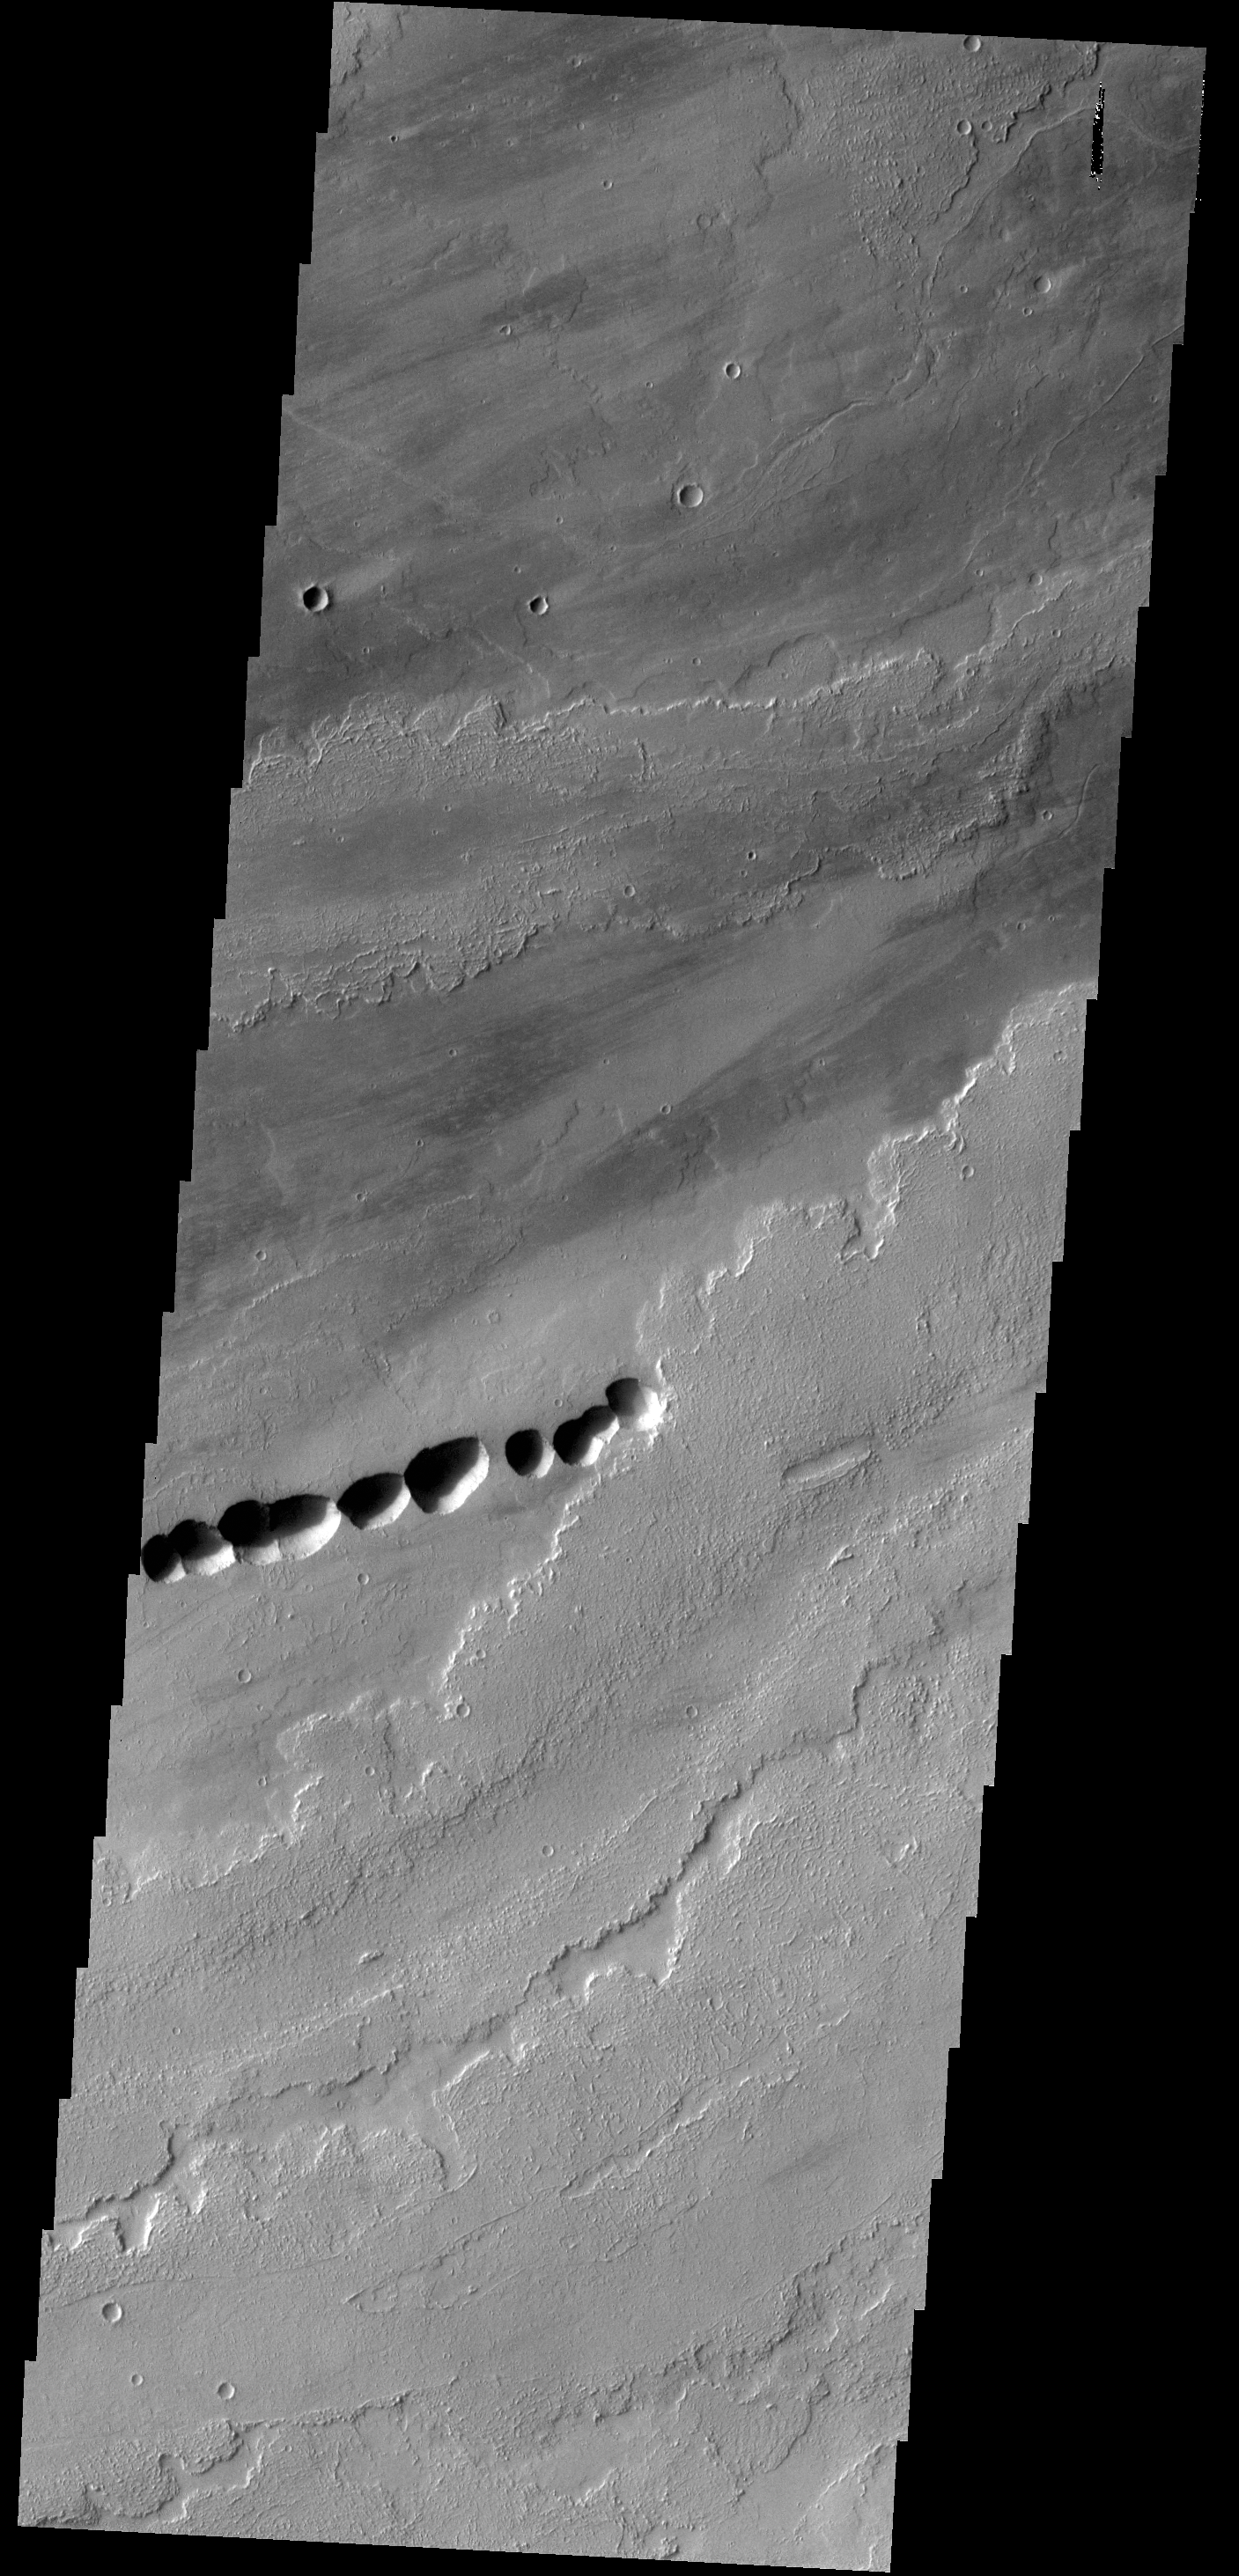

Lava Flows

The lava flows in this VIS image most likely originated from Ascraeus Mons, one of the large Tharsis volcanos.

Credit: NASA/JPL-Caltech/ASU